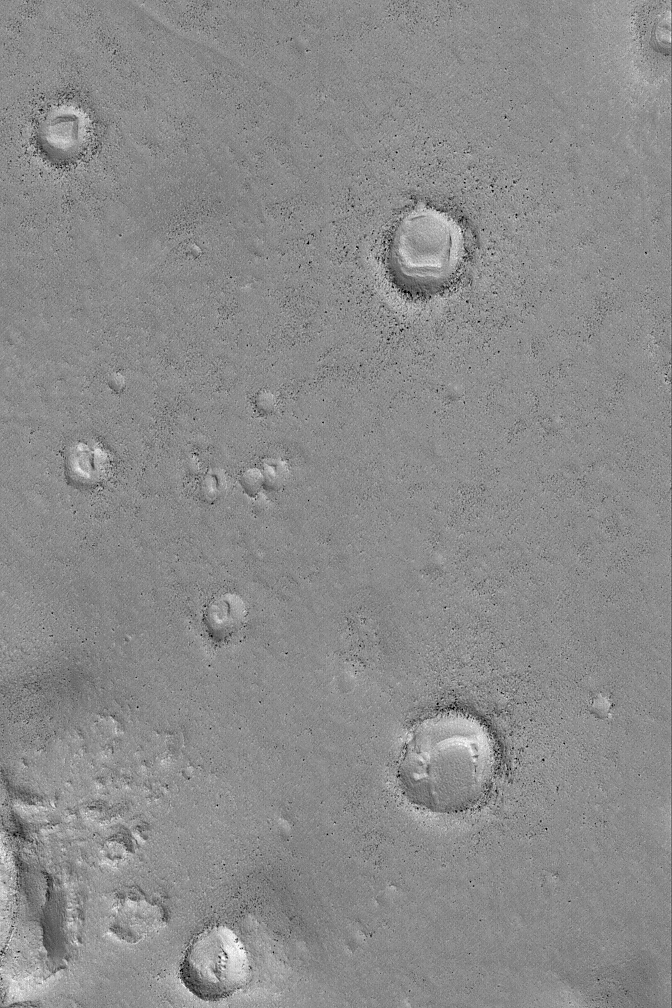

Exhumed Craters

5 July 2004
Burial and exhumation is a theme that repeats itself, all over the surface of Mars. This Mars Global Surveyor (MGS) Mars Orbiter Camera (MOC) image shows several north mid-latitude meteor impact craters with bouldery ejecta deposits. Each of the craters was once buried and later exhumed. Mesas on the floors of these craters are remnants of the materials that once filled and covered them. The craters are located near 39.7°N, 206.0°W. The image covers an area about 3 km (1.9 mi) wide; sunlight illuminates the scene from the lower left.

Credit: NASA/JPL/Malin Space Science Systems